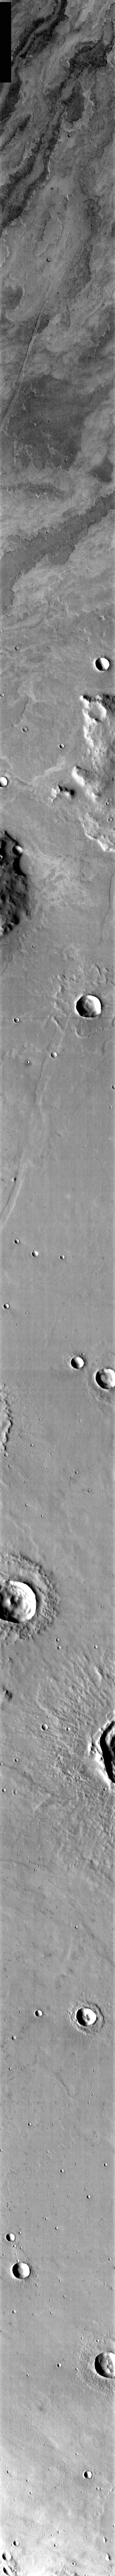

Young and Old Flows

Released 9 April 2004

The Odyssey spacecraft has completed a full Mars year of observations of the red planet. For the next several weeks the Image of the Day will look back over this first mars year. It will focus on four themes: 1) the poles — with the seasonal changes seen in the retreat and expansion of the caps; 2) craters – with a variety of morphologies relating to impact materials and later alteration, both infilling and exhumation; 3) channels — the clues to liquid surface flow; and 4) volcanic flow features. While some images have helped answer questions about the history of Mars, many have raised new questions that are still being investigated as Odyssey continues collecting data as it orbits Mars.

This daytime infrared image was collected Aug. 13, 2003 during southern spring. The upper part of the image shows the relatively young volcanic flows from Arsia Mons, while the bottom exhibits the flow front texture of older flows. The older flows are most likely also from Arsia Mons.

Image information: IR instrument. Latitude -27.8, Longitude 237.5 East (122.5 West). 19 meter/pixel resolution.

Note: this THEMIS visual image has not been radiometrically nor geometrically calibrated for this preliminary release. An empirical correction has been performed to remove instrumental effects. A linear shift has been applied in the cross-track and down-track direction to approximate spacecraft and planetary motion. Fully calibrated and geometrically projected images will be released through the Planetary Data System in accordance with Project policies at a later time.

NASA’s Jet Propulsion Laboratory manages the 2001 Mars Odyssey mission for NASA’s Office of Space Science, Washington, D.C. The Thermal Emission Imaging System (THEMIS) was developed by Arizona State University, Tempe, in collaboration with Raytheon Santa Barbara Remote Sensing. The THEMIS investigation is led by Dr. Philip Christensen at Arizona State University. Lockheed Martin Astronautics, Denver, is the prime contractor for the Odyssey project, and developed and built the orbiter. Mission operations are conducted jointly from Lockheed Martin and from JPL, a division of the California Institute of Technology in Pasadena.

Credit: NASA/JPL/Arizona State University